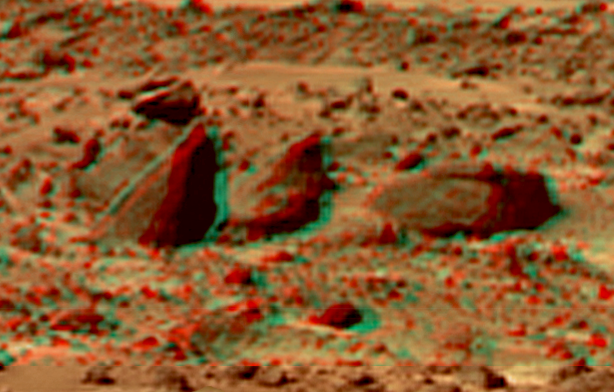

Bookshelf Two in Super Resolution from Super Panorama

This view of the “Bookshelf Two” was produced by combining the “Super Panorama” frames from the IMP camera. Super resolution was applied to help to address questions about the texture of these rocks and what it might tell us about their mode of origin.

The composite color frames that make up this anaglyph were produced for both the right and left eye of the IMP. The composites consist of 7 frames in the right eye and 8 frames in the left eye, taken with different color filters that were enlarged by 500% and then co-added using Adobe Photoshop to produce, in effect, a super-resolution panchromatic frame that is sharper than an individual frame would be. These panchromatic frames were then colorized with the red, green, and blue filtered images from the same sequence. The color balance was adjusted to approximate the true color of Mars.

The anaglyph view was produced by combining the left with the right eye color composite frames by assigning the left eye composite view to the red color plane and the right eye composite view to the green and blue color planes (cyan), to produce a stereo anaglyph mosaic. This mosaic can be viewed in 3-D on your computer monitor or in color print form by wearing red-blue 3-D glasses.

Mars Pathfinder is the second in NASA’s Discovery program of low-cost spacecraft with highly focused science goals. The Jet Propulsion Laboratory, Pasadena, CA, developed and manages the Mars Pathfinder mission for NASA’s Office of Space Science, Washington, D.C. JPL is a division of the California Institute of Technology (Caltech).

The left eye and right eye panoramas from which this anaglyph was created is available at
PIA02405 andPIA02406.

Photojournal note: Sojourner spent 83 days of a planned seven-day mission exploring the Martian terrain, acquiring images, and taking chemical, atmospheric and other measurements. The final data transmission received from Pathfinder was at 10:23 UTC on September 27, 1997. Although mission managers tried to restore full communications during the following five months, the successful mission was terminated on March 10, 1998.

Credit: NASA/JPL